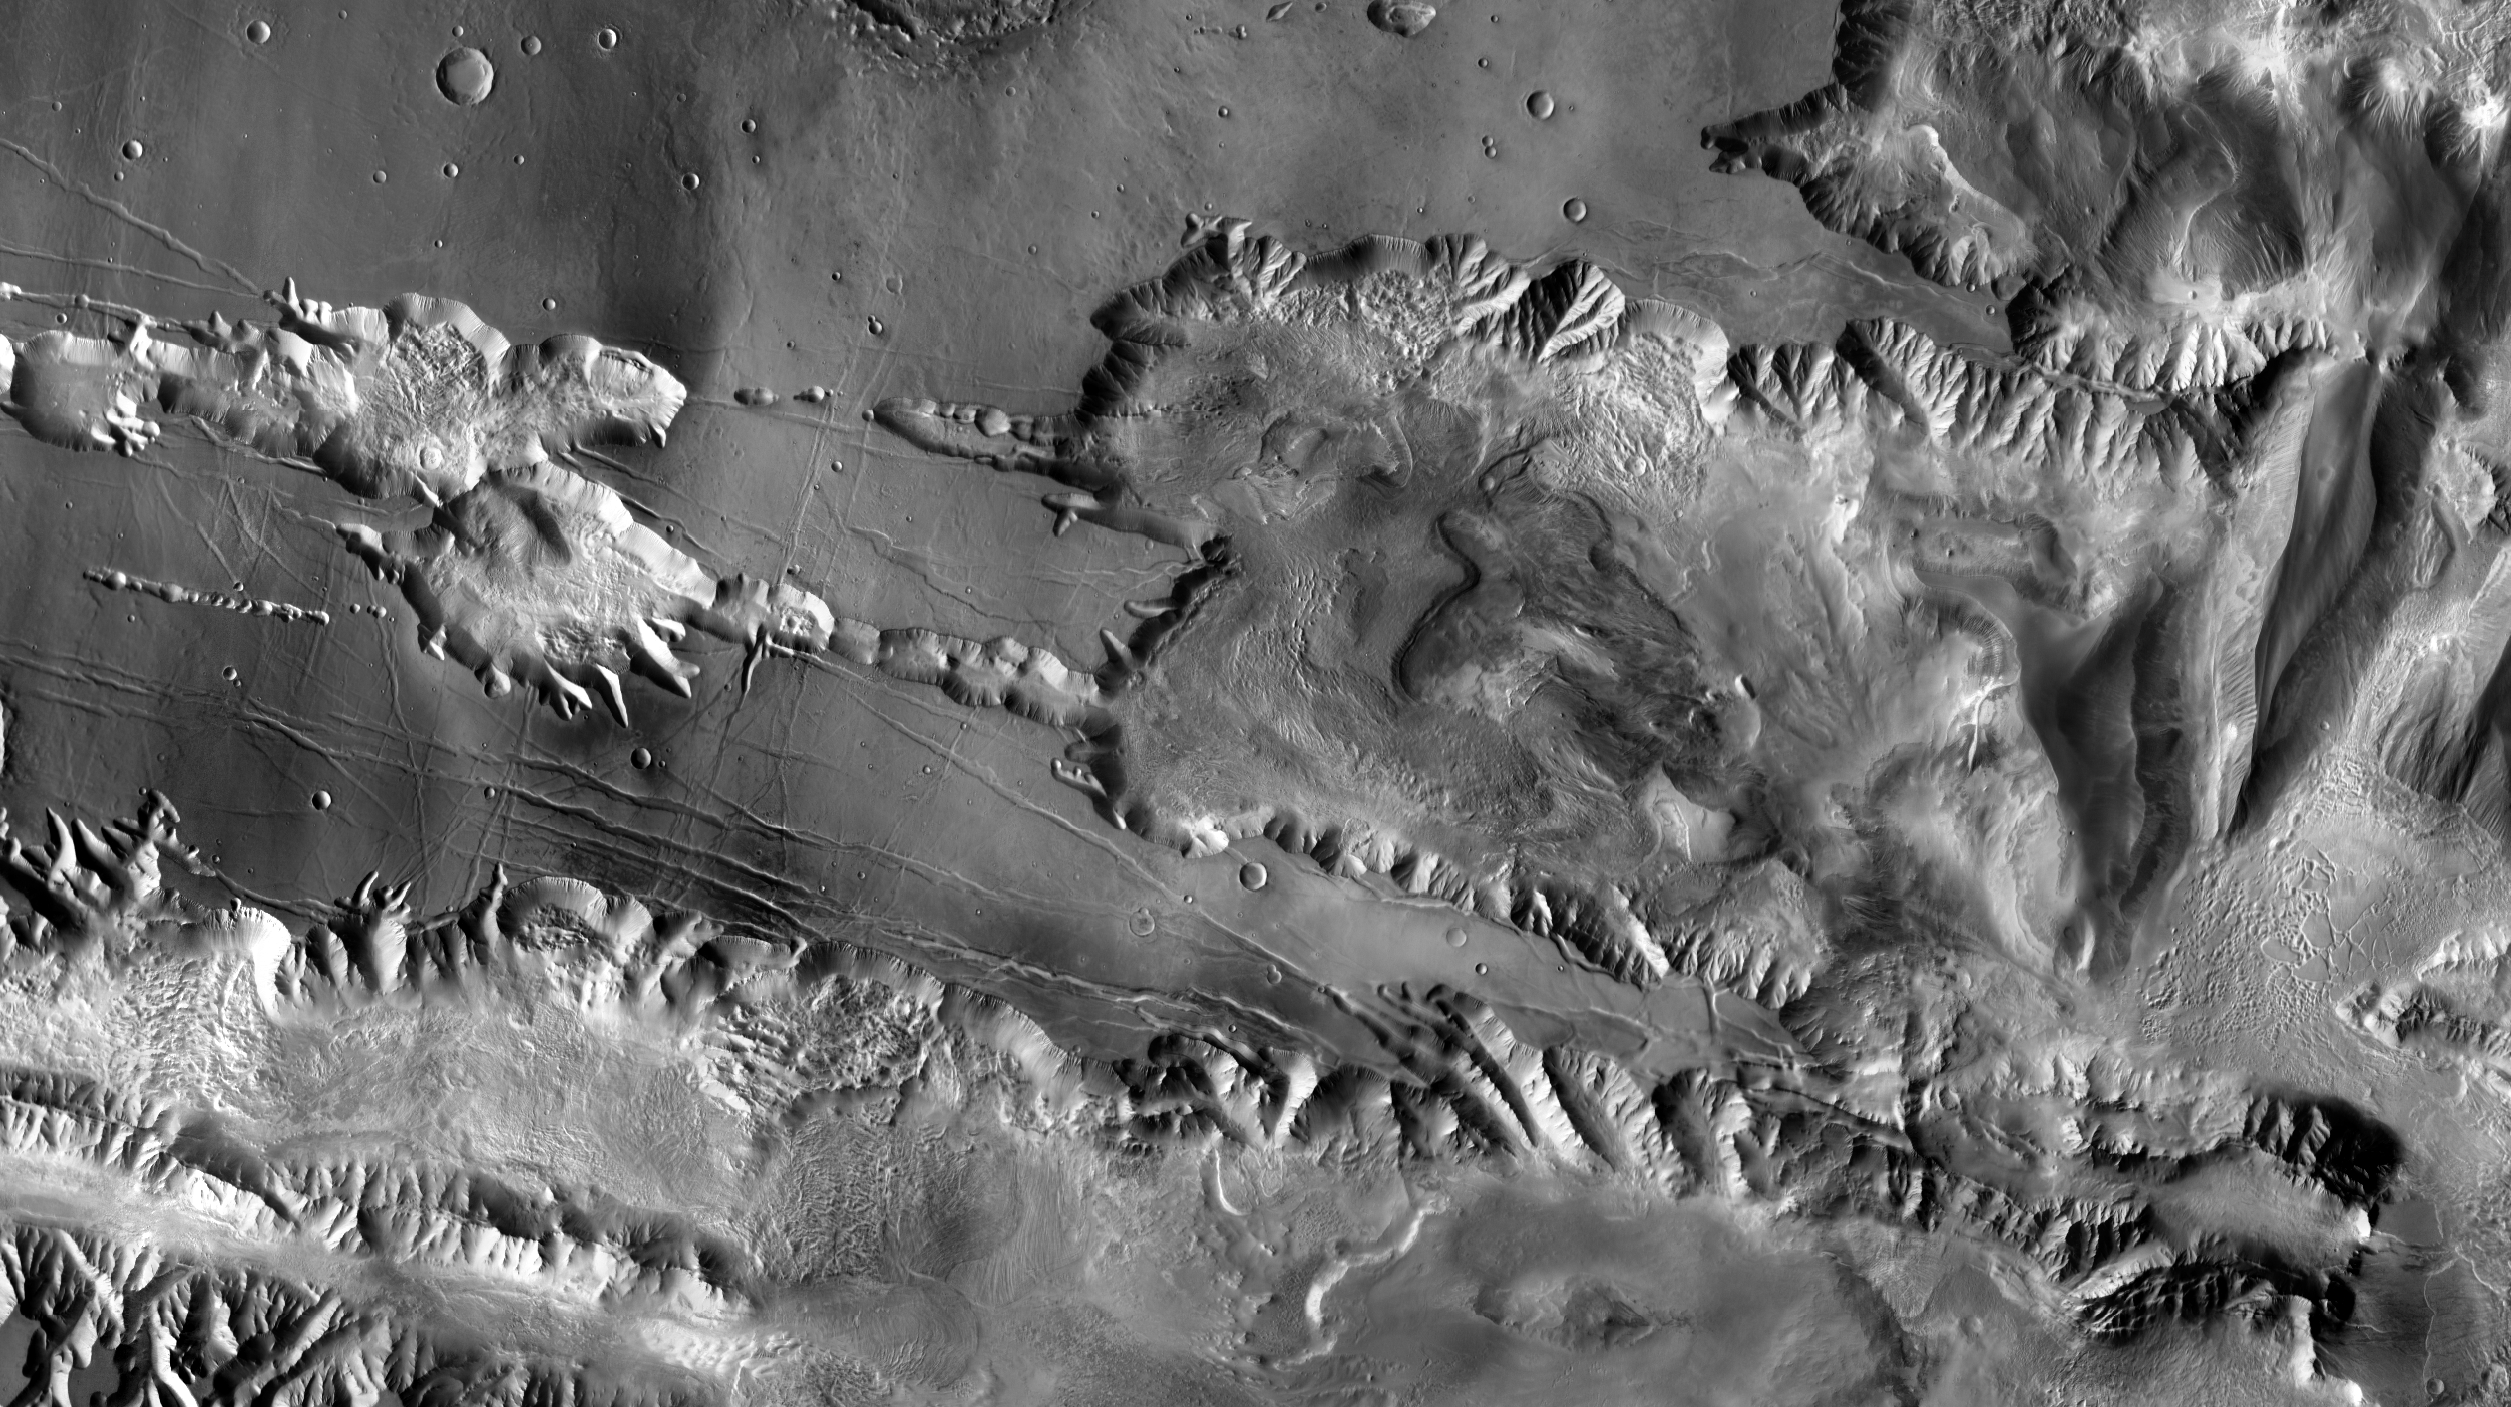

Southwest Candor Chasma and Surroundings

Annotated Version

This view, covering an area approximately 580 kilometers (360 miles) wide, includes the southwestern portion of Mars’s Candor Chasma, part of the large canyon system named Valles Marineris.

The image is excerpted from a larger image (available at http://themis.asu.edu/zoom-20041008A) based on observations by the Thermal Emission Imaging System camera on NASA’s Mars Odyssey orbiter.

The annotated version shows the location of a study area within Mars’ Candor Chasma within regional context.

Rock layers in the indicated study area have been observed by the High Resolution Imaging Science Experiment camera on NASA’s Mars Reconnaissance Orbiter.

Illumination is from the left, and north is up.

Credit: NASA/JPL-Caltech/ASU